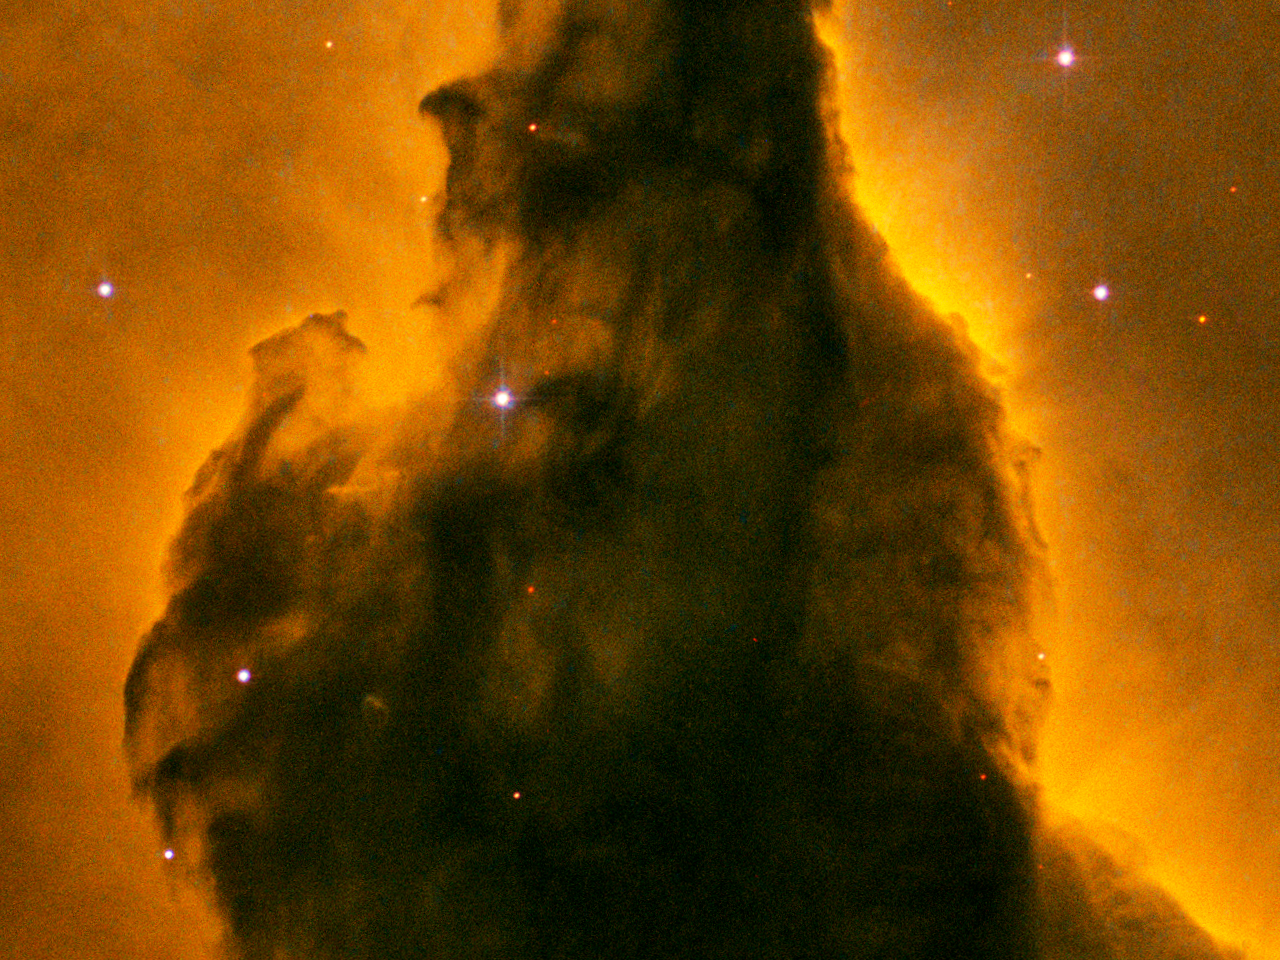

Eagle Nebula (M16) Pillar Detail: Portion of Base

A detail of the Eagle Nebula (M16) showing a portion of a pillar of gas and dust. Denser clouds are silhouetted against glowing gas and material reflecting light from nearby stars.

Credit: NASA, ESA, and The Hubble Heritage Team (STScI/AURA)